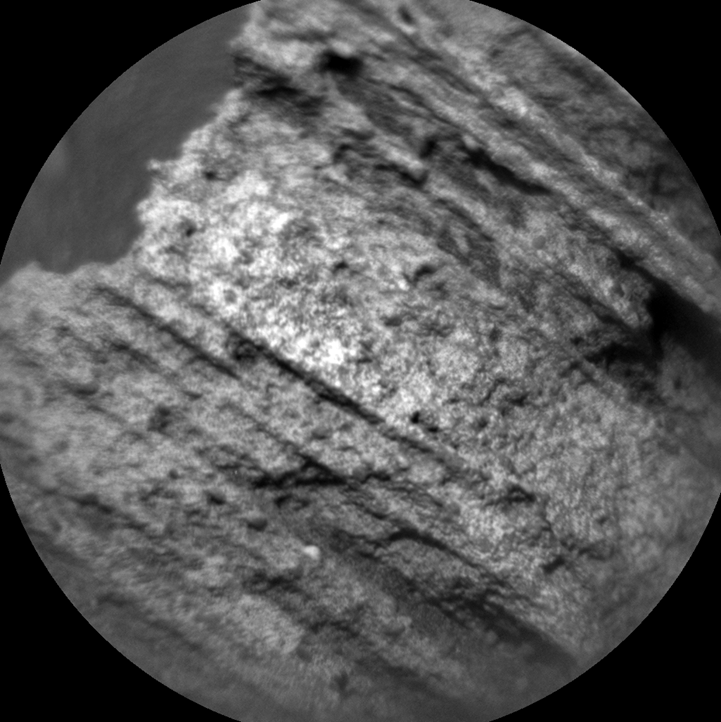

Auto-Focused on Details in “Yellowjacket” on Mars

This image from the Chemistry and Camera (ChemCam) instrument on NASA’s Curiosity Mars rover shows detailed texture of a rock target called “Yellowjacket” on Mars’ Mount Sharp. This was the first rock target for ChemCam after checkout of restored capability for autonomous focusing.

The image covers a patch of rock surface about 2.5 inches (6 centimeters) across. It was taken on May 15, 2015, during the mission’s 986th Martian day, or sol. ChemCam’s Remote Micro-Imager camera, on top of Curiosity’s mast, captured the image from a distance of about 8 feet (2.4 meters). ChemCam also hit the target with laser pulses and recorded spectrographic information from the resulting flashes to reveal the chemical composition.

Yellowjacket, located near an area called “Logan Pass” on lower Mount Sharp, is a layered sedimentary rock. The laser analysis yielded a composition very close to that of Mars soil and unlike the lakebed sedimentary compositions observed at lower elevations earlier in the mission. The soil-like composition may indicate that the rock formed from sediment transported by wind, rather than by water.

ChemCam is one of 10 instruments in Curiosity’s science payload. The U.S. Department of Energy’s Los Alamos National Laboratory, in Los Alamos, New Mexico, developed ChemCam in partnership with scientists and engineers funded by the French national space agency (CNES), the University of Toulouse and the French national research agency (CNRS). More information about ChemCam is available at http://www.msl-chemcam.com/.

NASA’s Jet Propulsion Laboratory, a division of the California Institute of Technology, Pasadena, manages the Mars Science Laboratory Project and Mars Reconnaissance Orbiter Project for NASA’s Science Mission Directorate, Washington.

Credit: NASA/JPL-Caltech/LANL/CNES/IRAP/LPGNantes/CNRS/IAS